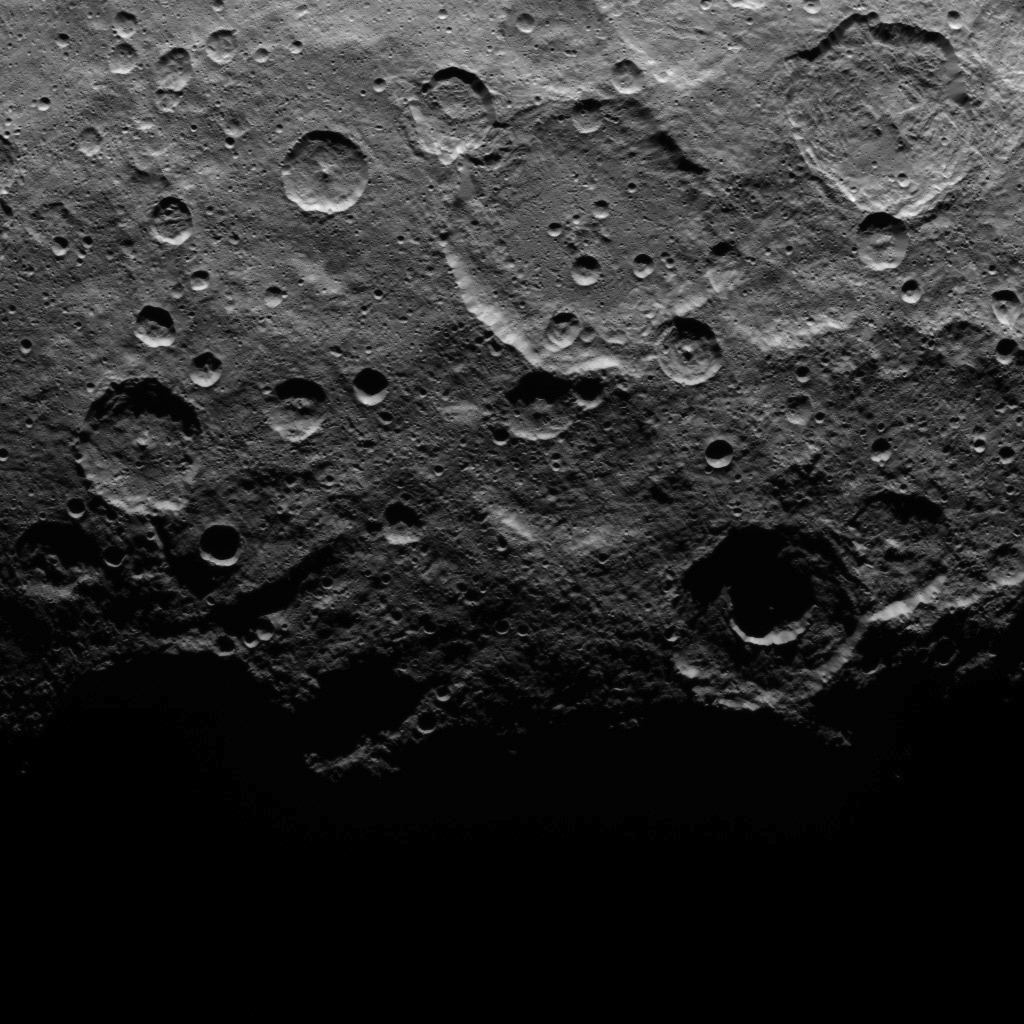

Dawn Survey Orbit Image 20

This image, taken by NASA’s Dawn spacecraft, shows a portion of the southern hemisphere of dwarf planet Ceres from an altitude of 2,700 miles (4,400 kilometers). The image, with a resolution of 1,400 feet (410 meters) per pixel, was taken on June 22, 2015.

Dawn’s mission is managed by JPL for NASA’s Science Mission Directorate in Washington. Dawn is a project of the directorate’s Discovery Program, managed by NASA’s Marshall Space Flight Center in Huntsville, Alabama. UCLA is responsible for overall Dawn mission science. Orbital ATK, Inc., in Dulles, Virginia, designed and built the spacecraft. The German Aerospace Center, the Max Planck Institute for Solar System Research, the Italian Space Agency and the Italian National Astrophysical Institute are international partners on the mission team.

Credit: NASA/JPL-Caltech/UCLA/MPS/DLR/IDA